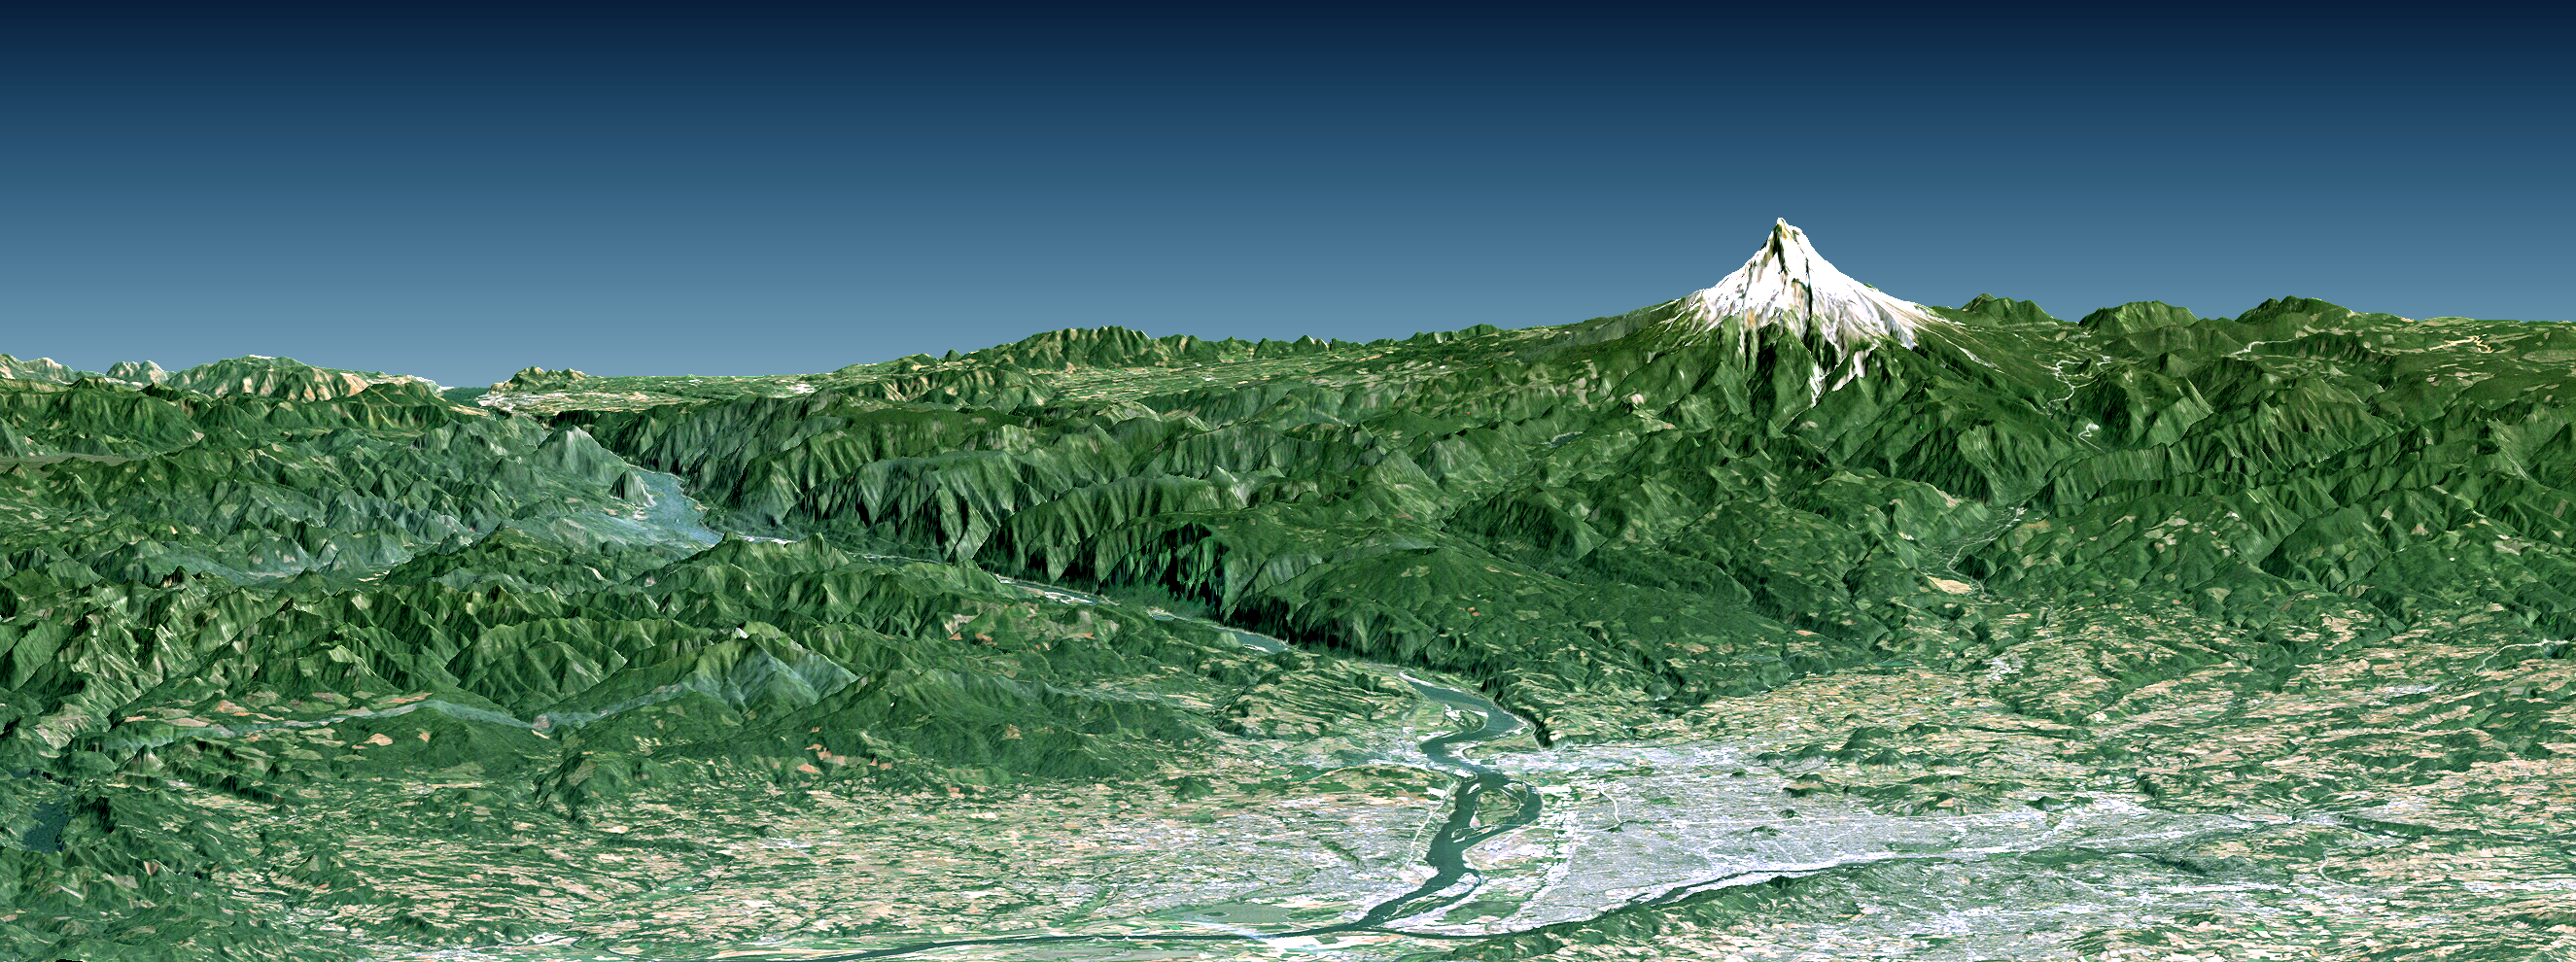

Portland, Mount Hood, & Columbia River Gorge, Oregon, Perspective View

Portland, the largest city in Oregon, is located on the Columbia River at the northern end of the Willamette Valley. On clear days, Mount Hood highlights the Cascade Mountains backdrop to the east. The Columbia is the largest river in the American Northwest and is navigable up to and well beyond Portland. It is also the only river to fully cross the Cascade Range, and has carved the Columbia River Gorge, which is seen in the left-central part of this view. A series of dams along the river, at topographically favorable sites, provide substantial hydroelectric power to the region.

This perspective view was generated using topographic data from the Shuttle Radar Topography Mission (SRTM), a Landsat satellite image, and a false sky. Topographic expression is vertically exaggerated two times.

Landsat has been providing visible and infrared views of the Earth since 1972. SRTM elevation data substantially help in analyzing Landsat images by revealing the third dimension of Earth’s surface, topographic height. The Landsat archive is managed by the U.S. Geological Survey’s Eros Data Center (USGS EDC).

Elevation data used in this image were acquired by the Shuttle Radar Topography Mission (SRTM) aboard the Space Shuttle Endeavour, launched on February 11, 2000. SRTM used the same radar instrument that comprised the Spaceborne Imaging Radar-C/X-Band Synthetic Aperture Radar (SIR-C/X-SAR) that flew twice on the Space Shuttle Endeavour in 1994. SRTM was designed to collect three-dimensional measurements of the Earth’s surface. To collect the 3-D data, engineers added a 60-meter-long (200-foot) mast, installed additional C-band and X-band antennas, and improved tracking and navigation devices. The mission is a cooperative project between the National Aeronautics and Space Administration (NASA), the National Geospatial-Intelligence Agency (NGA) of the U.S. Department of Defense (DoD), and the German and Italian space agencies. It is managed by NASA’s Jet Propulsion Laboratory, Pasadena, Calif., for NASA’s Earth Science Enterprise, Washington, DC.

Size: View width 88 kilometers (49 miles), View distance 106 kilometers (66 miles)
Location: 45.5 degrees North latitude, 122.5 degrees West longitude
Orientation: View East-Southeast, 10 degrees below horizontal, 2 times vertical exaggeration
Image Data: Landsat Bands 3, 2, 1 as red, green, blue, respectively
Date Acquired: February 2000 (SRTM), August 10, 1992 (Landsat)

Credit: NASA/JPL/NIMA